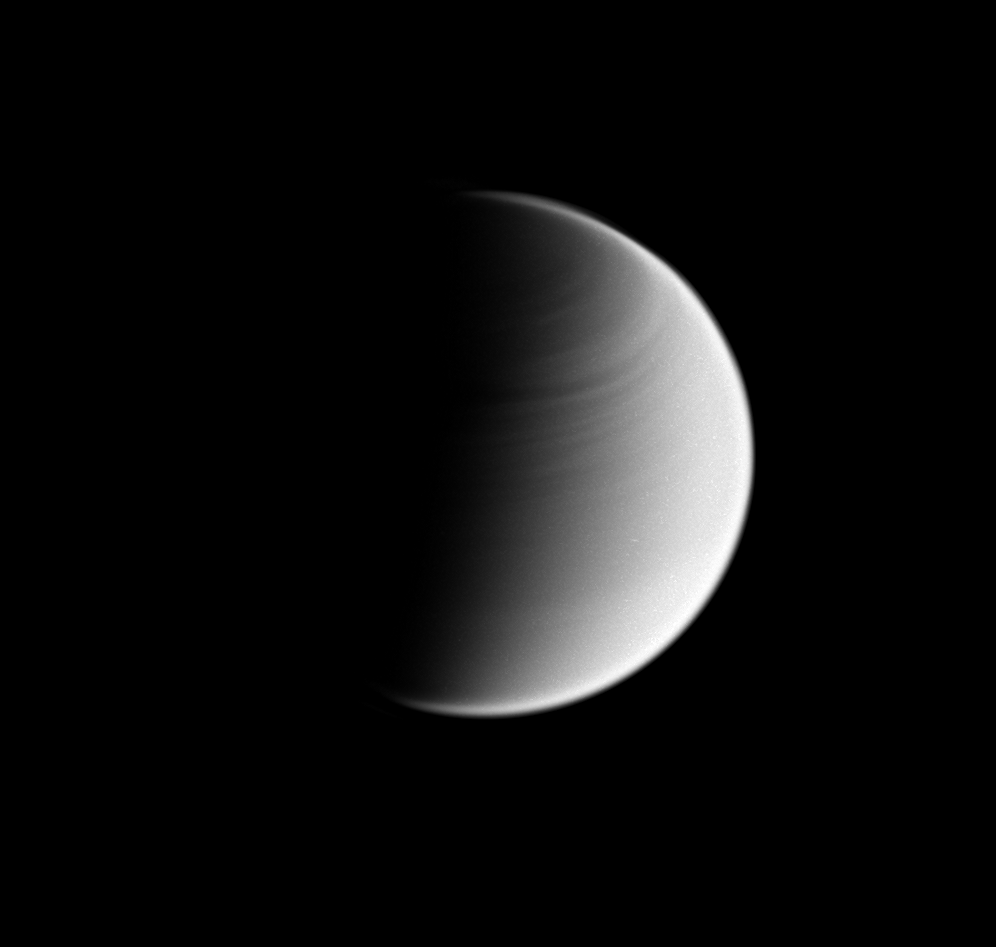

Banded Moon

This Cassini spacecraft view of Titan shows banding in the atmosphere of the moon’s northern hemisphere.

Like the planet Venus, Titan’s atmosphere rotates faster than its surface, a characteristic called “super rotation.”

North on Titan (5,150 kilometers, or 3,200 miles across) is up.

White specks seen on Titan are artifacts of the process used to enhance features in the moon’s atmosphere. The image was taken in visible blue light with the Cassini spacecraft wide-angle camera on May 28, 2008. The view was obtained at a distance of approximately 185,000 kilometers (115,000 miles) from Titan and at a Sun-Titan-spacecraft, or phase, angle of 89 degrees. Image scale is 11 kilometers (7 miles) per pixel.

The Cassini-Huygens mission is a cooperative project of NASA, the European Space Agency and the Italian Space Agency. The Jet Propulsion Laboratory, a division of the California Institute of Technology in Pasadena, manages the mission for NASA’s Science Mission Directorate, Washington, D.C. The Cassini orbiter and its two onboard cameras were designed, developed and assembled at JPL. The imaging operations center is based at the Space Science Institute in Boulder, Colo.

Credit: NASA/JPL/Space Science Institute